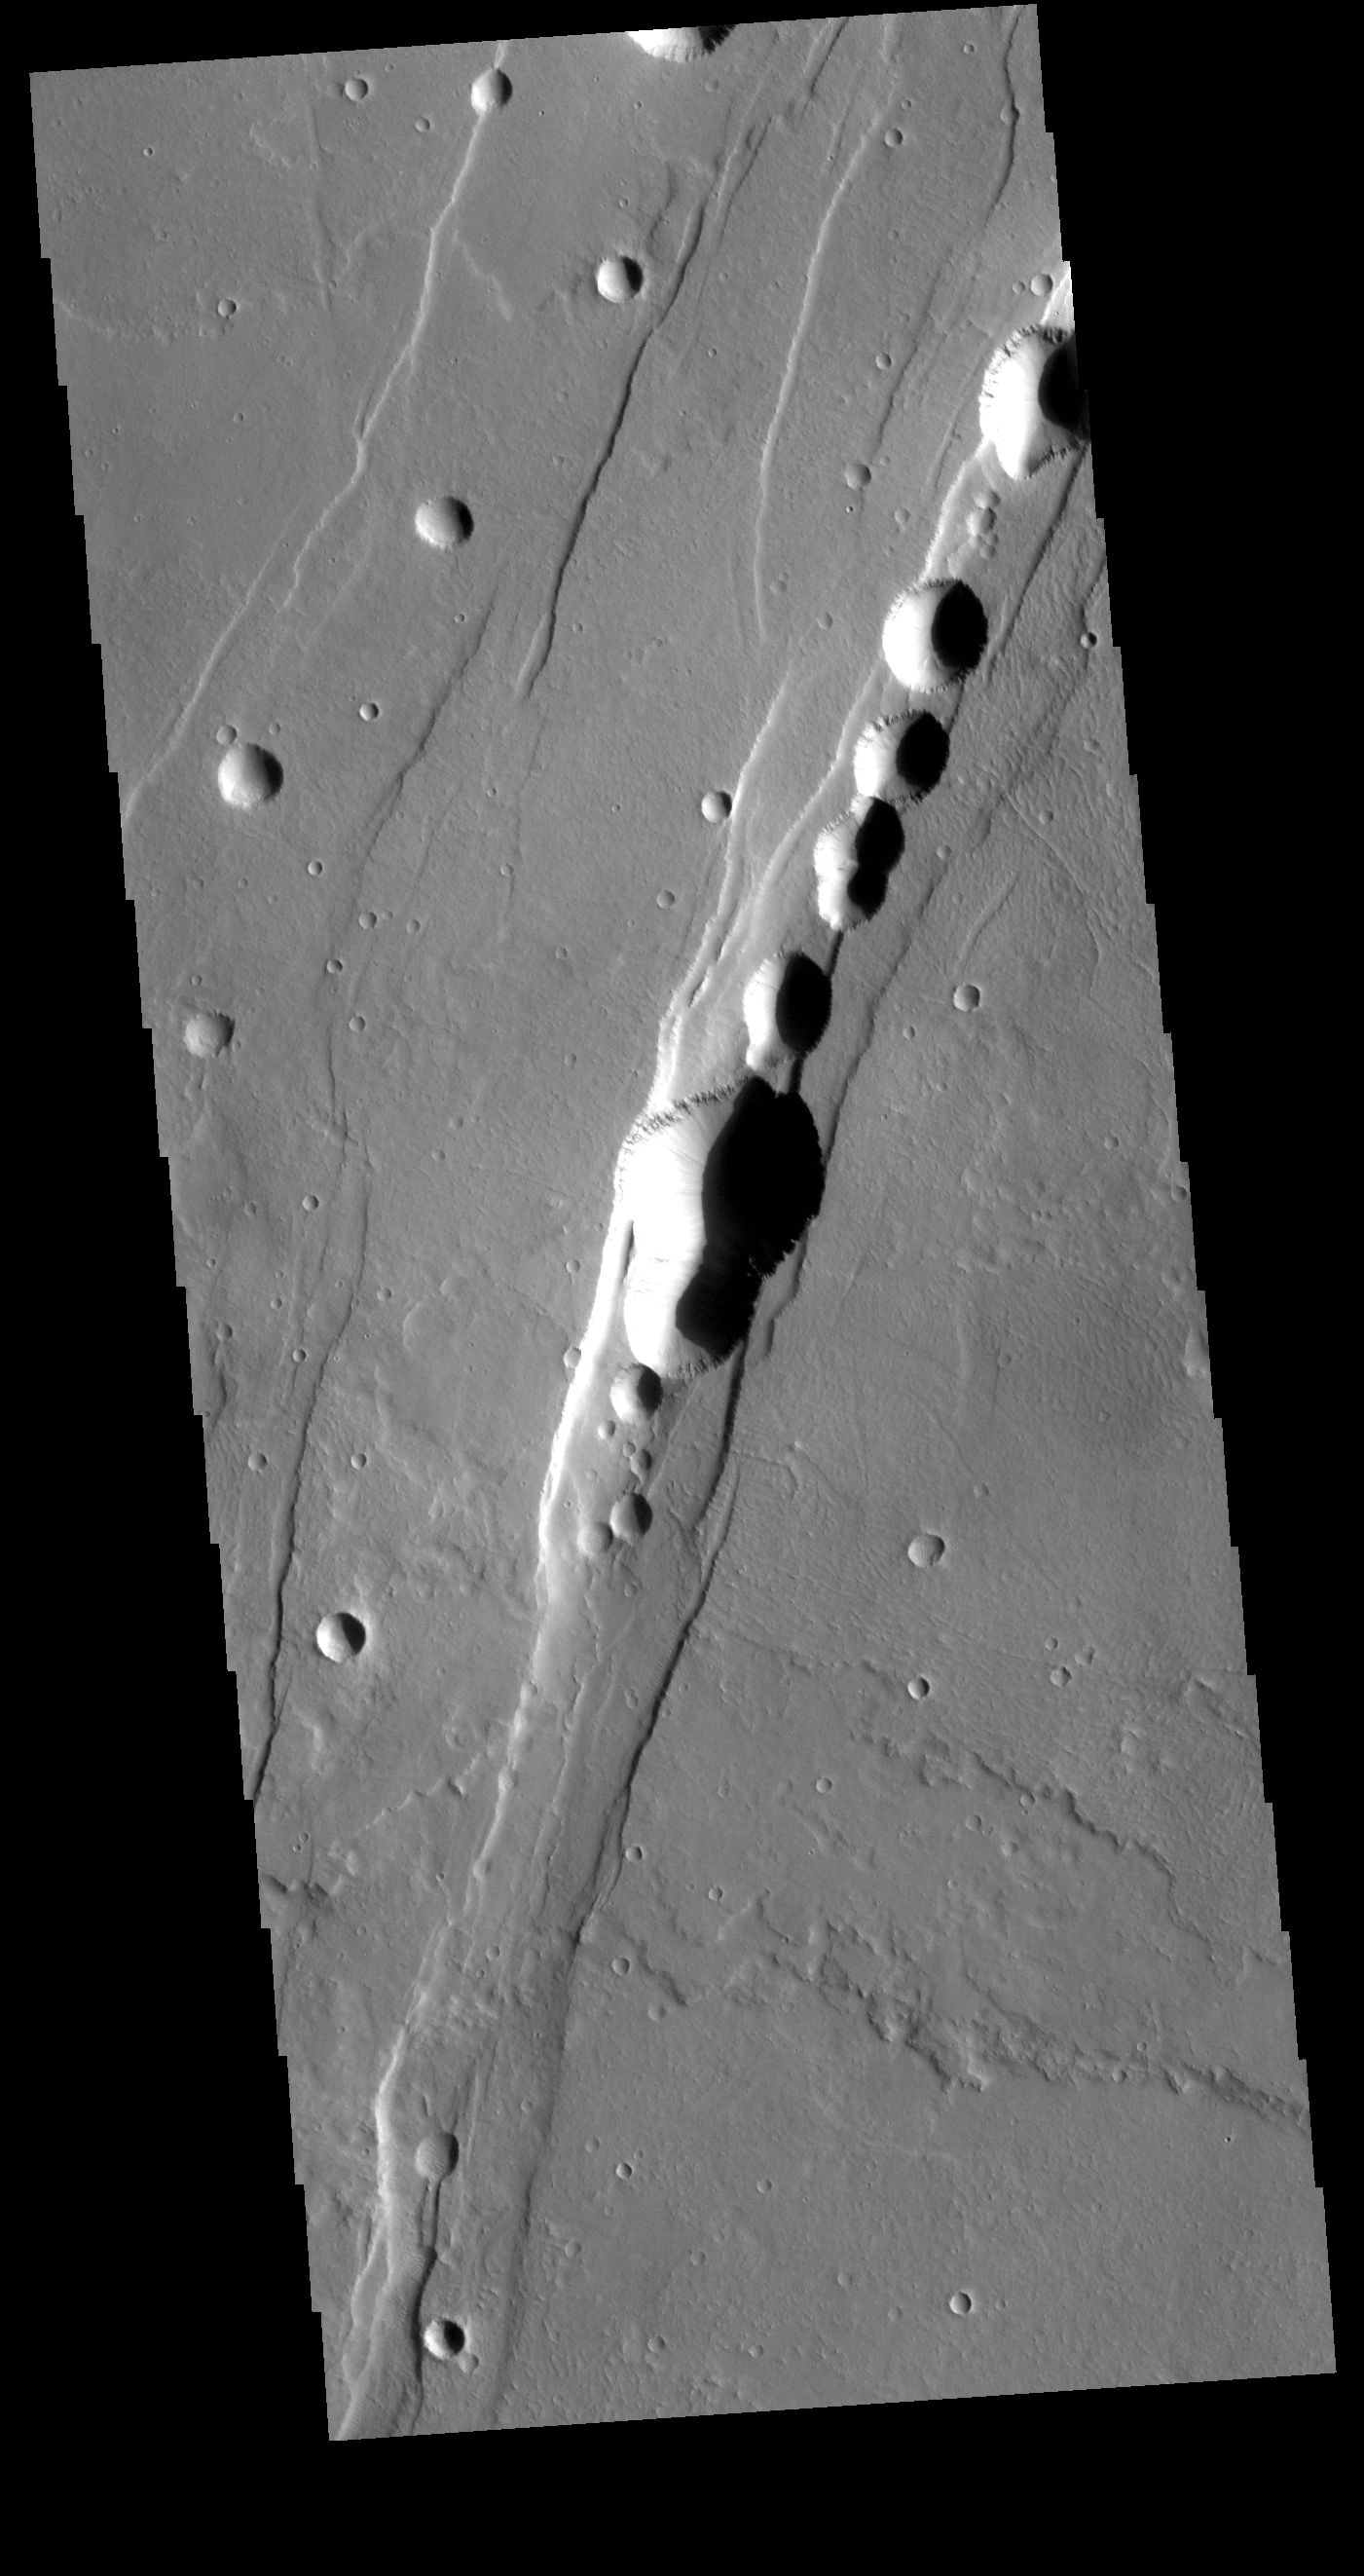

Tractus Catena

This VIS image shows part of Tractus Catena, just one of many north/south trending tectonic graben located south and east of Alba Mons. The features running vertically in the image are part of Tractus Catena. While other graben in the area are identified as fossae (defined as a long, narrow depression), the circular depressions within this graben lead to the descriptor name catena (defined as a chain of craters). In this case the craters are a result of roof collapse into an underlying open space such as a lava tube.

Credit: NASA/JPL-Caltech/ASU